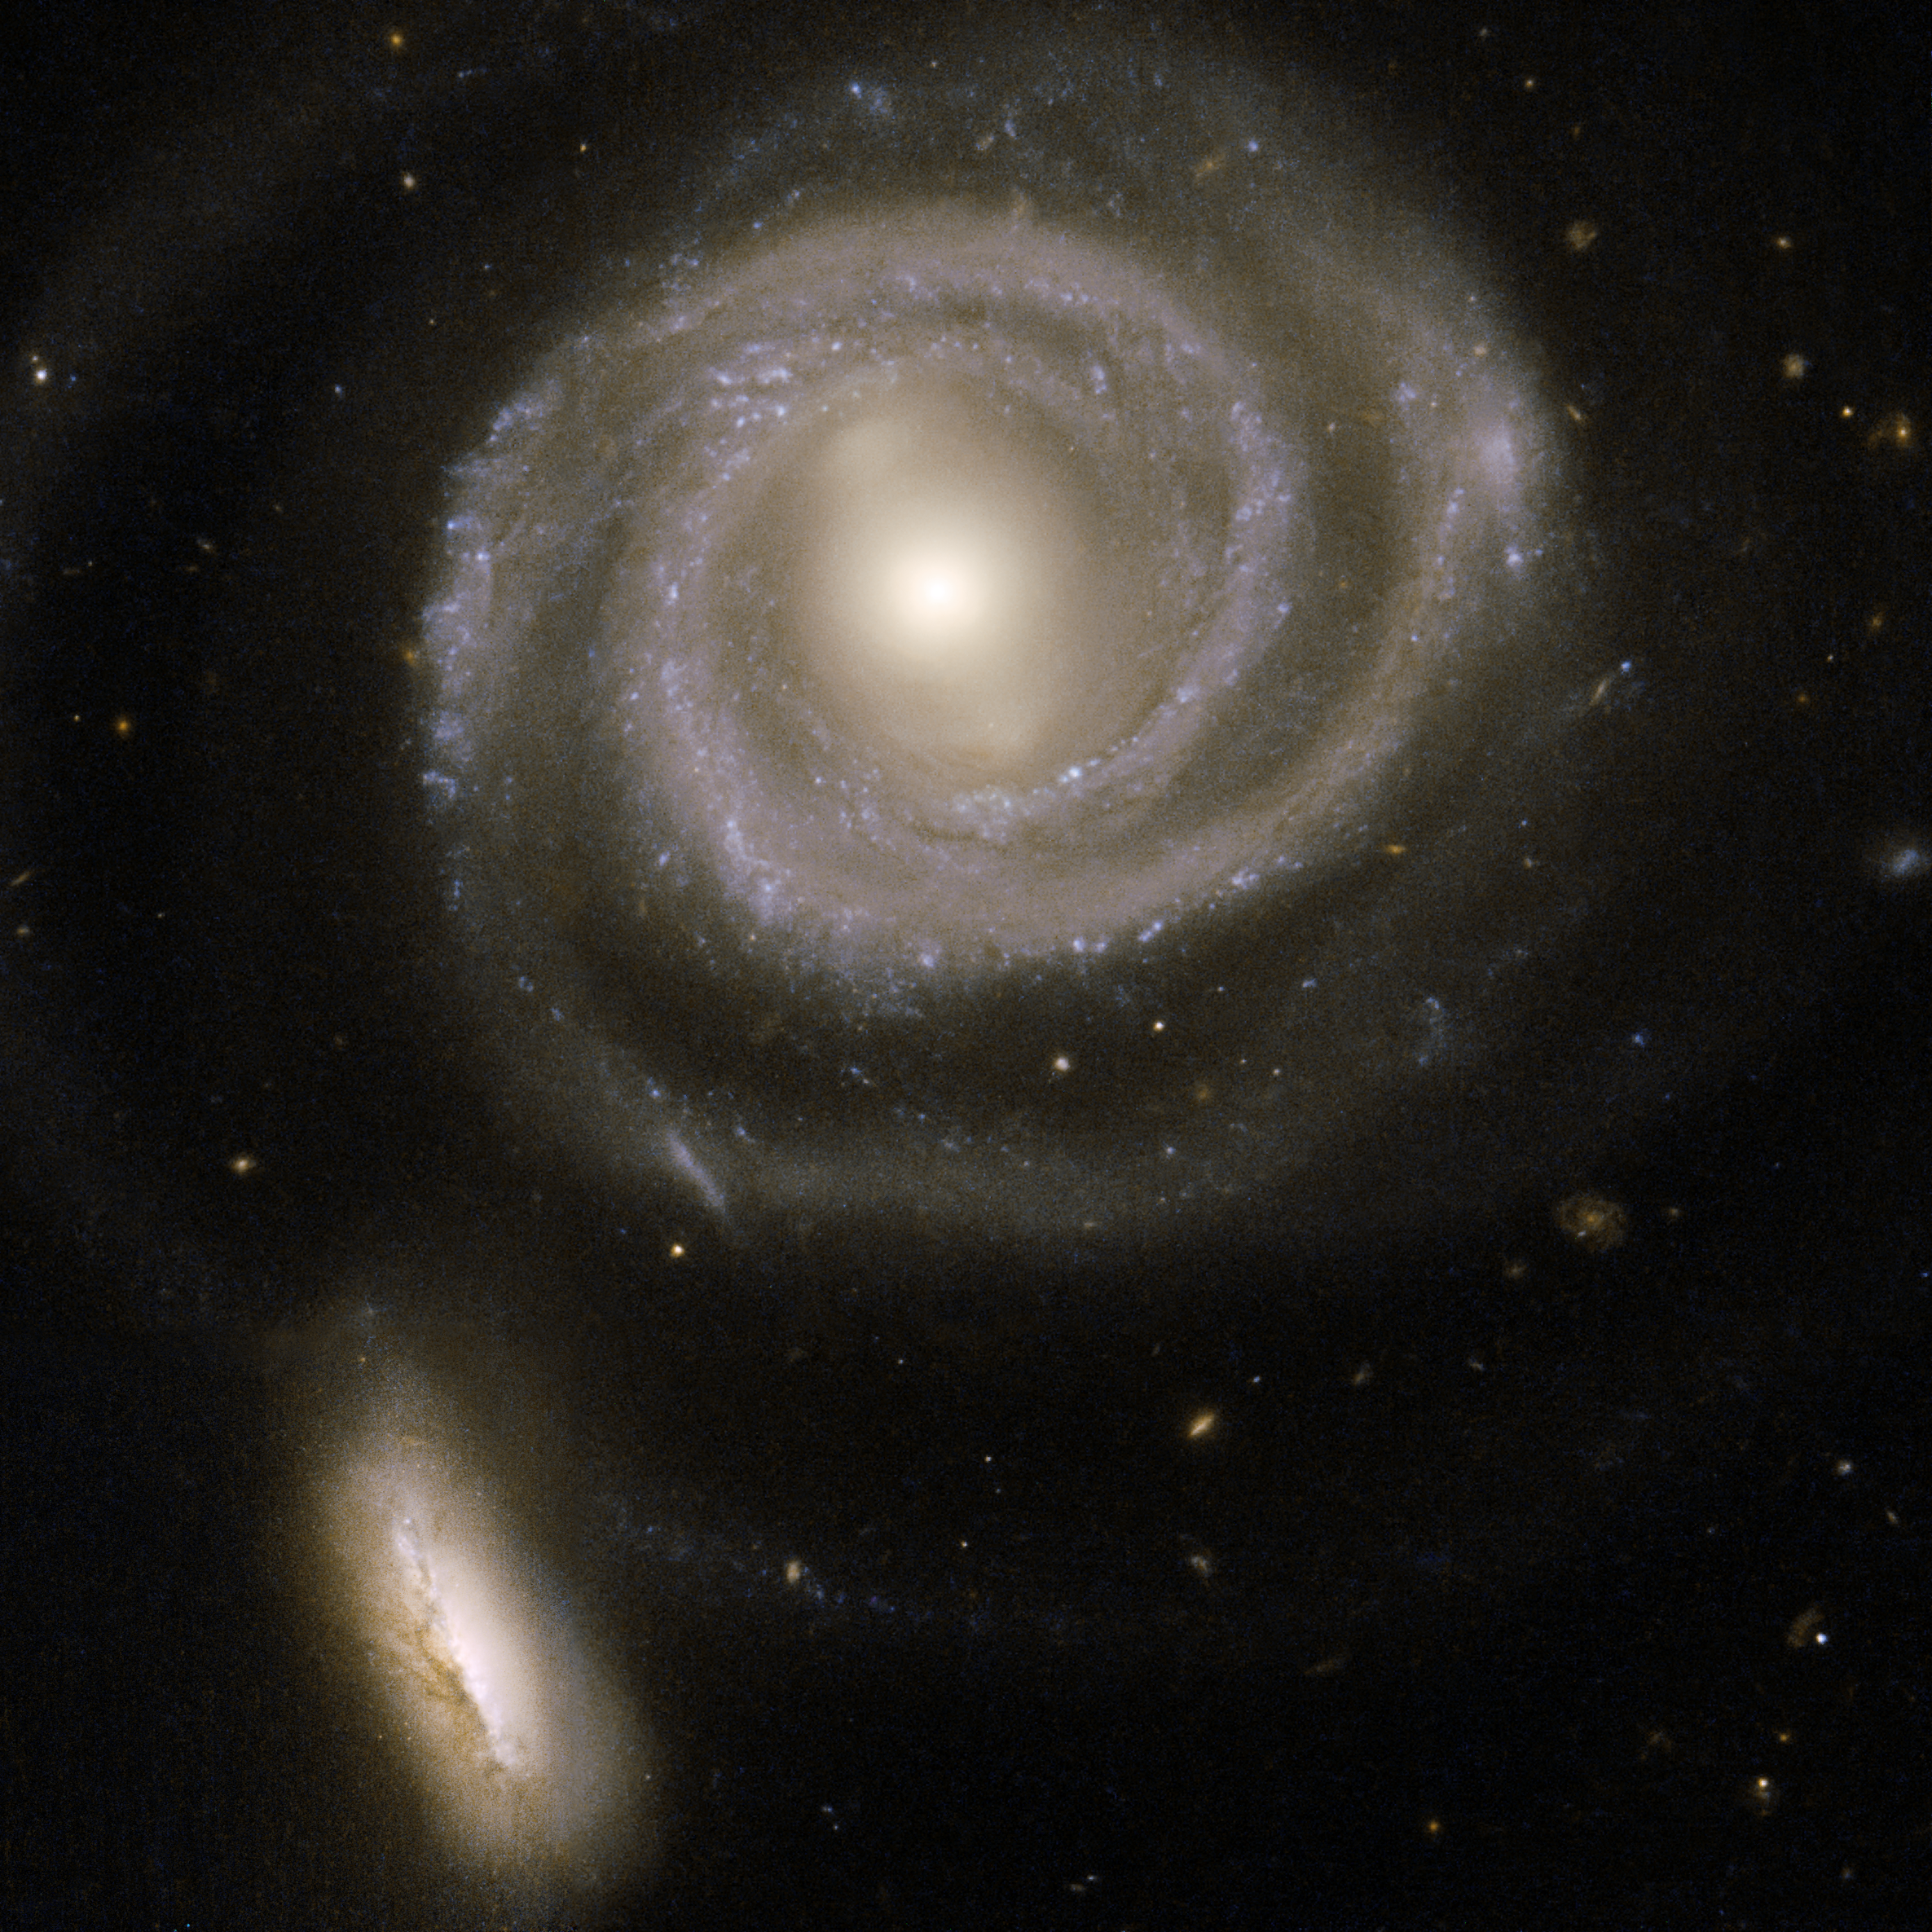

Interacting Galaxies

This beautiful pair of interacting galaxies consists of NGC 5754, the large spiral on the right, and NGC 5752, the smaller companion in the bottom left corner of the image. NGC 5754’s internal structure has hardly been disturbed by the interaction. The outer structure does exhibit tidal features, as does the symmetry of the inner spiral pattern and the kinked arms just beyond its inner ring. In contrast, NGC 5752 has undergone a starburst episode, with a rich population of massive and luminous star clusters clumping around the core and intertwined with intricate dust lanes. The contrasting reactions of the two galaxies to their interaction are due to their differing masses and sizes. NGC 5754 is located in the constellation Boötes, the Herdsman, some 200 million light-years away.

This image is part of a large collection of 59 images of merging galaxies taken by the Hubble Space Telescope and released on the occasion of its 18th anniversary on 24th April 2008. It was taken by the telescope’s Wide Field and Planetary Camera 2, which was designed and built by JPL.

Credit: NASA, ESA, the Hubble Heritage Team (STScI/AURA)-ESA/Hubble Collaboration, and W. Keel (University of Alabama, Tuscaloosa)